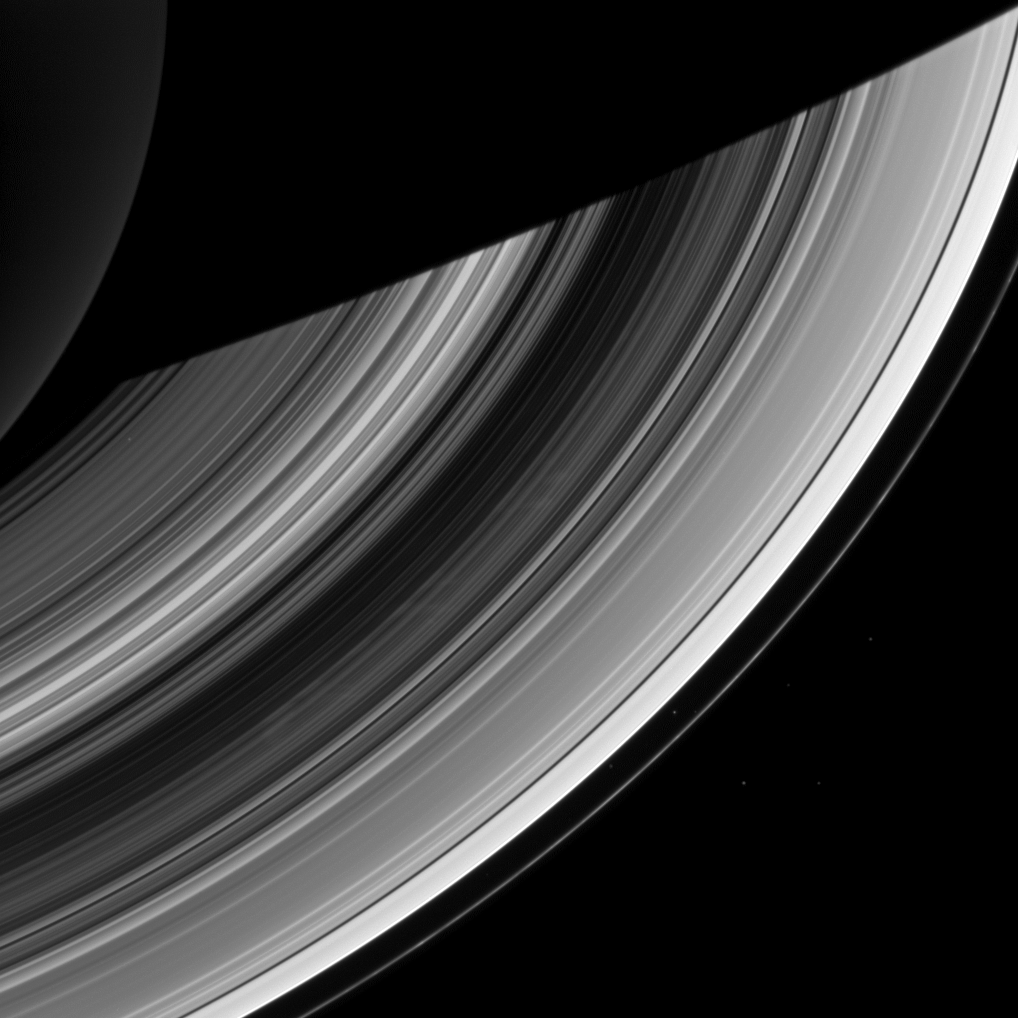

Still Active Spokes

The ghostly spokes in Saturn’s B ring continue to put on a show for the Cassini spacecraft cameras in this recent image. The spokes, believed to be a seasonal phenomenon, are expected to disappear as Saturn nears its northern hemisphere summer. Scientists continue to monitor the spokes to better understand their origin and evolution.

The small moon Atlas also appears here barely visible in between the A ring and the F ring, which is the thin ring located furthest from Saturn, as the fainter dot close to the A ring. Atlas is closer to the bottom of the image. A bright star also appears in the gap between the two rings, and there are six other stars visible (one through the C ring, near the planet).

This view looks toward the unilluminated side of the rings from about 49 degrees below the ringplane. The image was taken in visible light with the Cassini spacecraft wide-angle camera on Dec. 20, 2012.

The view was obtained at a distance of approximately 840,000 miles (1.4 million kilometers) from Saturn and at a Sun-Saturn-spacecraft, or phase, angle of 105 degrees. Image scale is 48 miles (77 kilometers) per pixel.

The Cassini-Huygens mission is a cooperative project of NASA, the European Space Agency and the Italian Space Agency. The Jet Propulsion Laboratory, a division of the California Institute of Technology in Pasadena, manages the mission for NASA’s Science Mission Directorate, Washington, D.C. The Cassini orbiter and its two onboard cameras were designed, developed and assembled at JPL. The imaging operations center is based at the Space Science Institute in Boulder, Colo.

Credit: NASA/JPL-Caltech/Space Science Institute